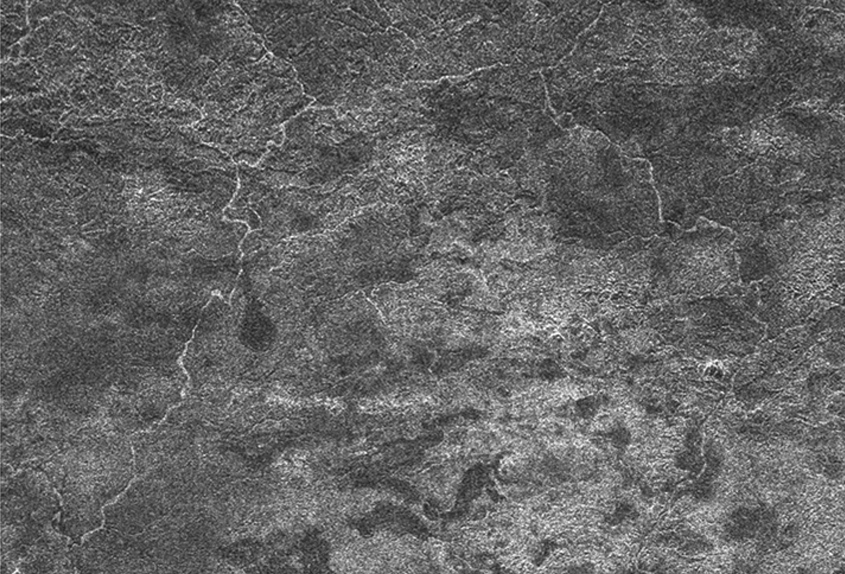

Xanadu’s Meandering Rivers

A network of river channels is located atop Xanadu, the continent-sized region on Saturn’s moon Titan. This radar image was captured by the Cassini Radar Mapper on April 30, 2006.

These winding, meandering river channels start from the top of the image and run like a fork in the road, splitting to the right and left of the image. At Titan’s chilly conditions, streams of methane and/or ethane might flow across parts of the region.

The picture is roughly 230 kilometers (143 miles) wide by 340 kilometers (211 miles) long, and shows features as small as 500 meters (1,640 feet).

The Cassini-Huygens mission is a cooperative project of NASA, the European Space Agency and the Italian Space Agency. The Jet Propulsion Laboratory, a division of the California Institute of Technology in Pasadena, manages the mission for NASA’s Science Mission Directorate, Washington, D.C. The Cassini orbiter was designed, developed and assembled at JPL. The radar instrument was built by JPL and the Italian Space Agency, working with team members from the United States and several European countries.

Credit: NASA/JPL-Caltech/ASI